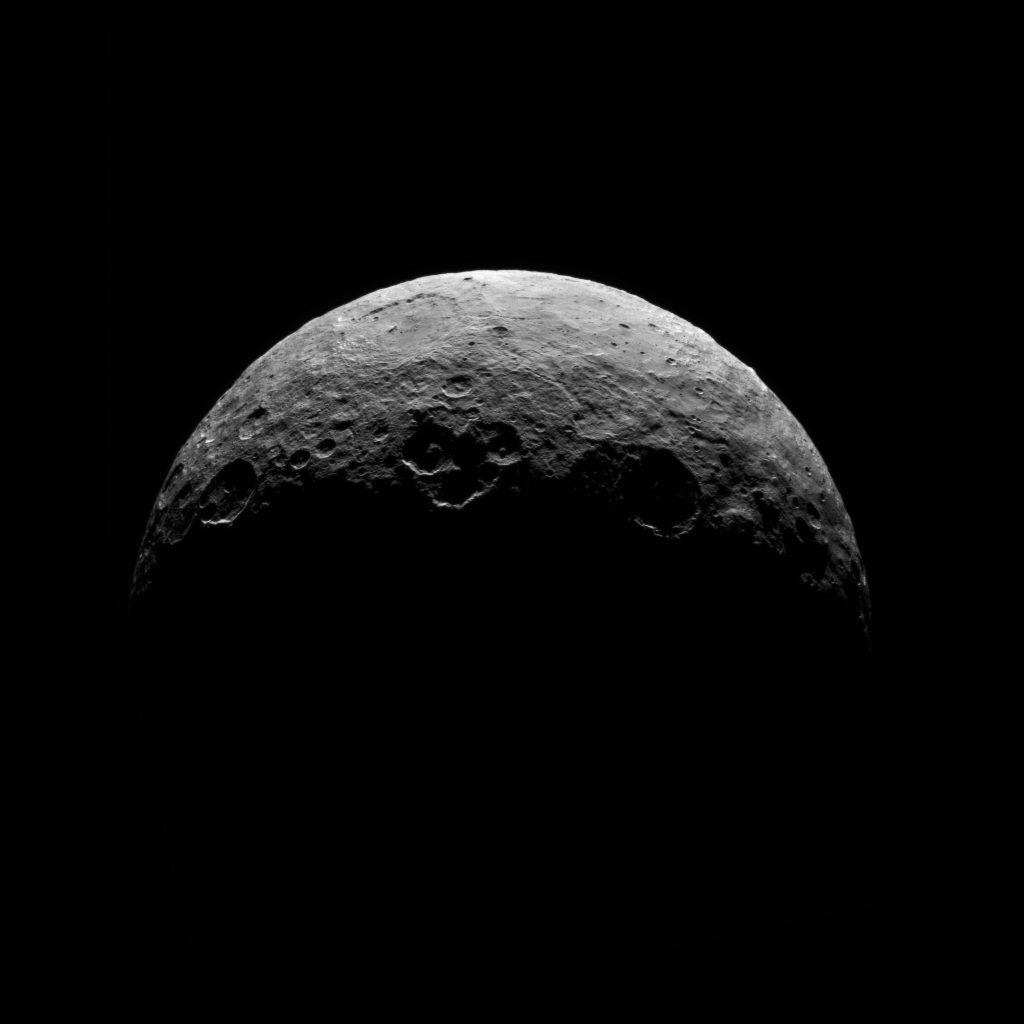

Dawn RC3 Image 7

This image of Ceres is part of a sequence taken by NASA’s Dawn spacecraft April 24 to 26, 2015, from a distance of 8,400 miles (13,600 kilometers). This shows the same view as PIA19541.

This shows the same view as PIA19541.

Dawn’s mission is managed by JPL for NASA’s Science Mission Directorate in Washington. Dawn is a project of the directorate’s Discovery Program, managed by NASA’s Marshall Space Flight Center in Huntsville, Alabama. UCLA is responsible for overall Dawn mission science. Orbital ATK, Inc., in Dulles, Virginia, designed and built the spacecraft. The German Aerospace Center, the Max Planck Institute for Solar System Research, the Italian Space Agency and the Italian National Astrophysical Institute are international partners on the mission team.

Credit: NASA/JPL-Caltech/UCLA/MPS/DLR/IDA